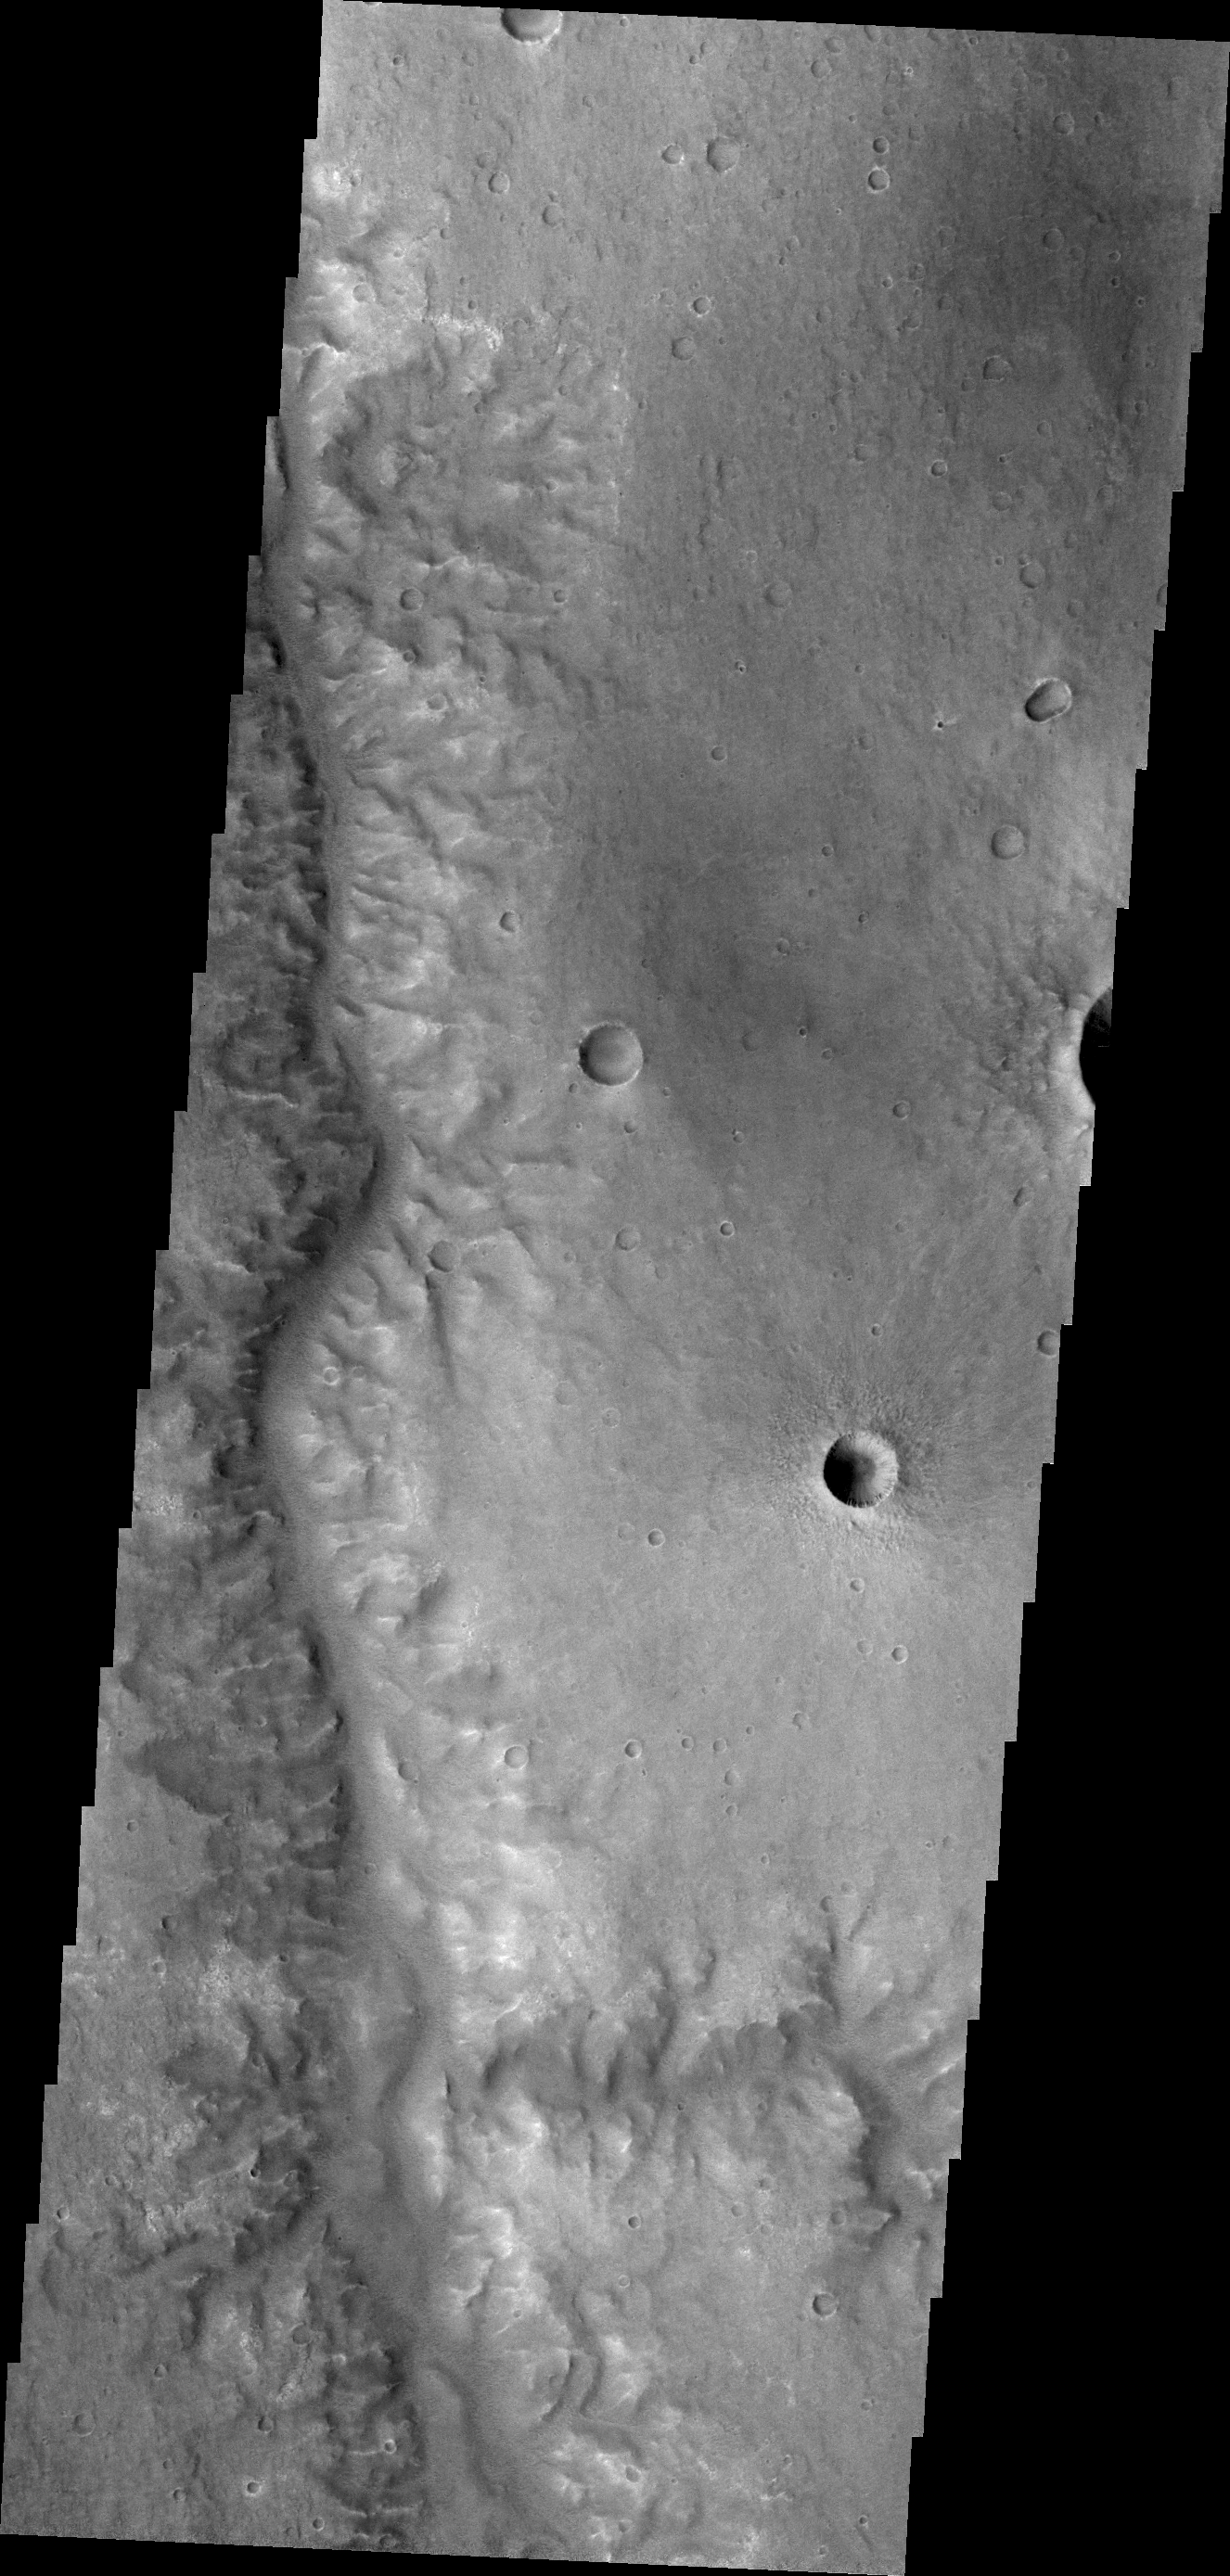

Channel in Margaritifer Terra

This unnamed channel flows northward in Margaritifer Terra.

Credit: NASA/JPL/ASU